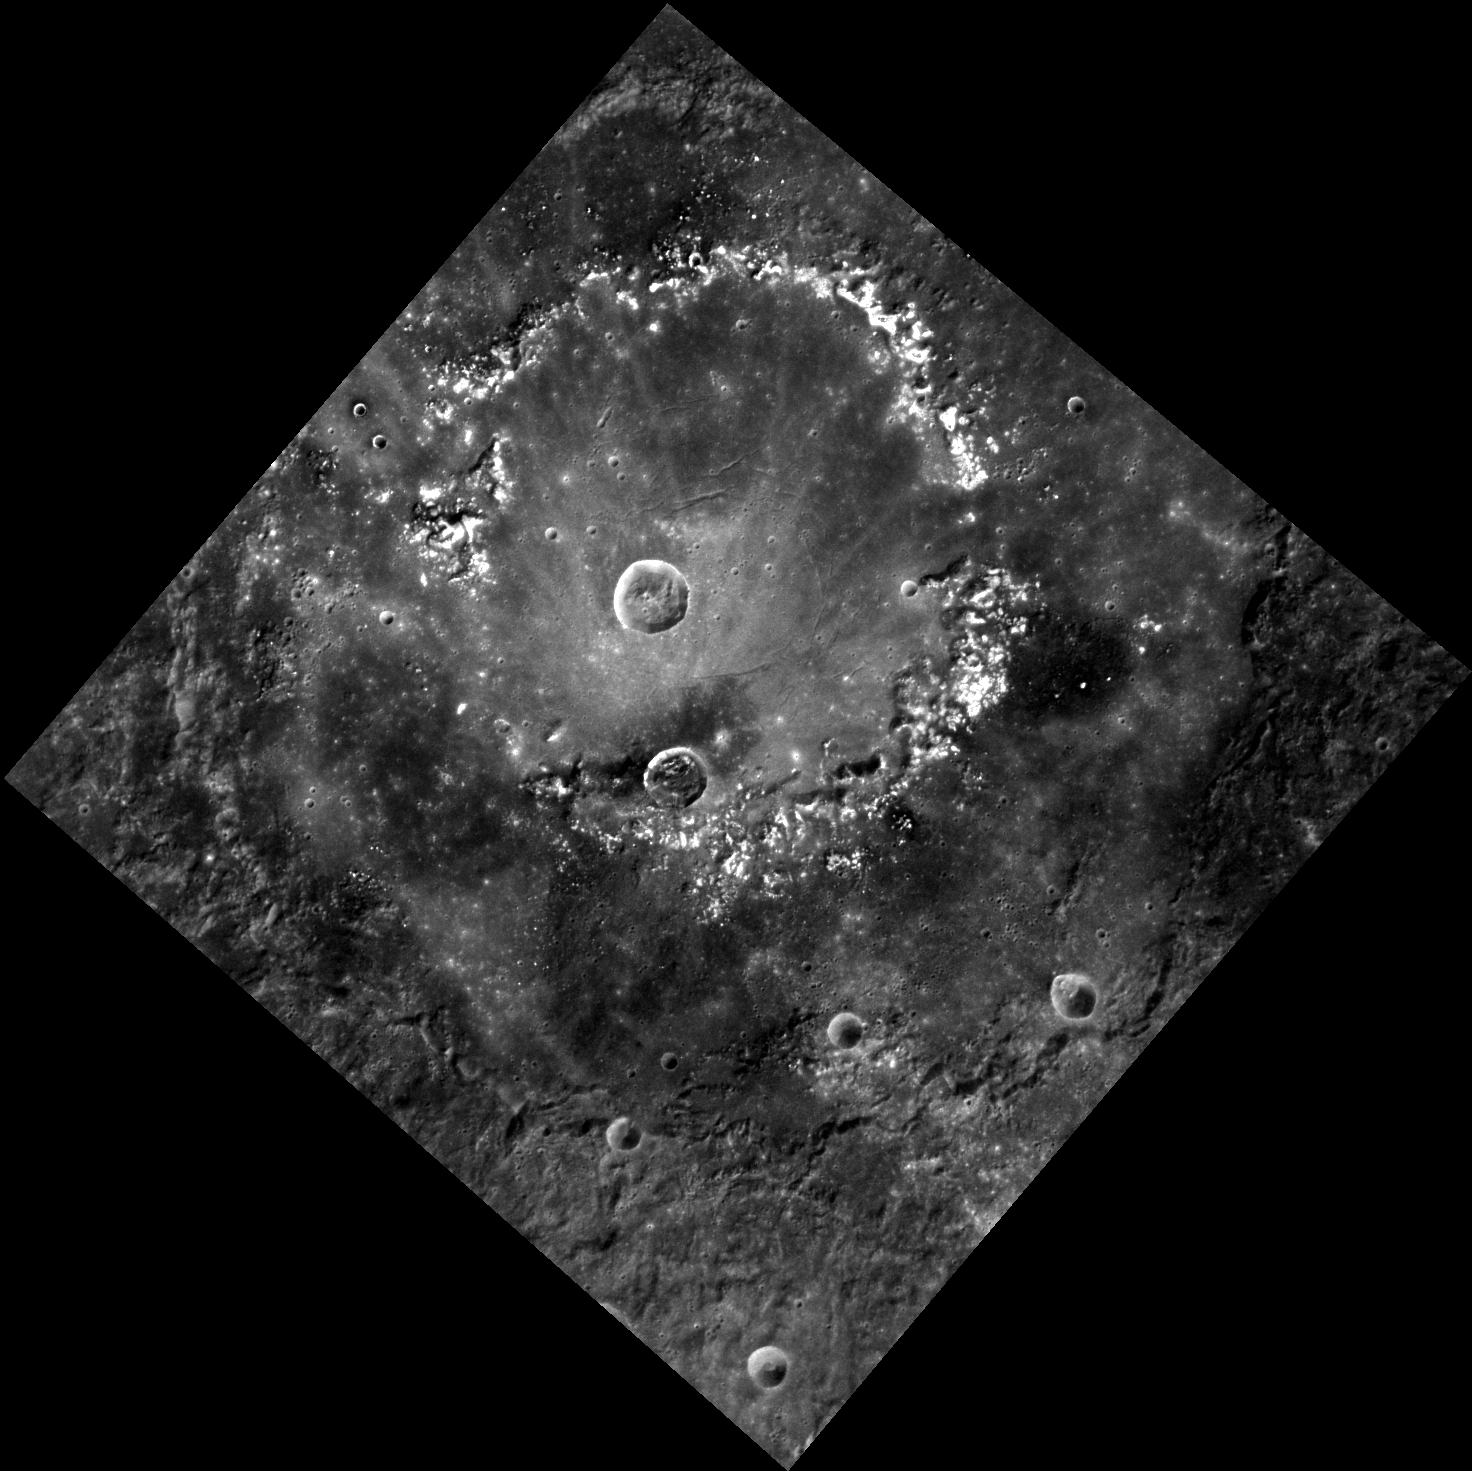

Raditladi’s Rings

This image, taken with the Wide Angle Camera (WAC), shows the outer rim and inner peak ring of Raditladi basin. The basin’s smooth floor and well-preserved peak ring structure indicate that Raditladi is relatively young. The concentric troughs along the floor near the basin’s center formed by extension (pulling apart) of the surface and are similar to those seen in Caloris basin and Rembrandt basin. The bright areas around the peak ring are an excellent example of hollows, shallow depressions that may have been formed by the loss of volatile materials.

This image was acquired as part of MDIS’s high-resolution stereo imaging campaign. Images from the stereo imaging campaign are used in combination with the surface morphology base map or the albedo base map to create high-resolution stereo views of Mercury’s surface, with an average resolution of 200 meters/pixel. Viewing the surface under the same Sun illumination conditions but from two or more viewing angles enables information about the small-scale topography of Mercury’s surface to be obtained.

Date acquired: December 17, 2012
Image Mission Elapsed Time (MET): 264246178
Image ID: 3157599
Instrument: Wide Angle Camera (WAC) of the Mercury Dual Imaging System (MDIS)
WAC filter: 7 (748 nanometers)
Center Latitude: 26.29°
Center Longitude: 119.1° E
Resolution: 228 meters/pixel
Scale: Raditladi basin has a diameter of 257 kilometers (160 miles)
Incidence Angle: 36.9°
Emission Angle: 9.0°
Phase Angle: 45.9°

The MESSENGER spacecraft is the first ever to orbit the planet Mercury, and the spacecraft’s seven scientific instruments and radio science investigation are unraveling the history and evolution of the Solar System’s innermost planet. Visit the Why Mercury? section of this website to learn more about the key science questions that the MESSENGER mission is addressing. During the one-year primary mission, MDIS acquired 88,746 images and extensive other data sets. MESSENGER is now in a year-long extended mission, during which plans call for the acquisition of more than 80,000 additional images to support MESSENGER’s science goals.

For information regarding the use of images, see the MESSENGER image use policy.

Credit: NASA/Johns Hopkins University Applied Physics Laboratory/Carnegie Institution of Washington